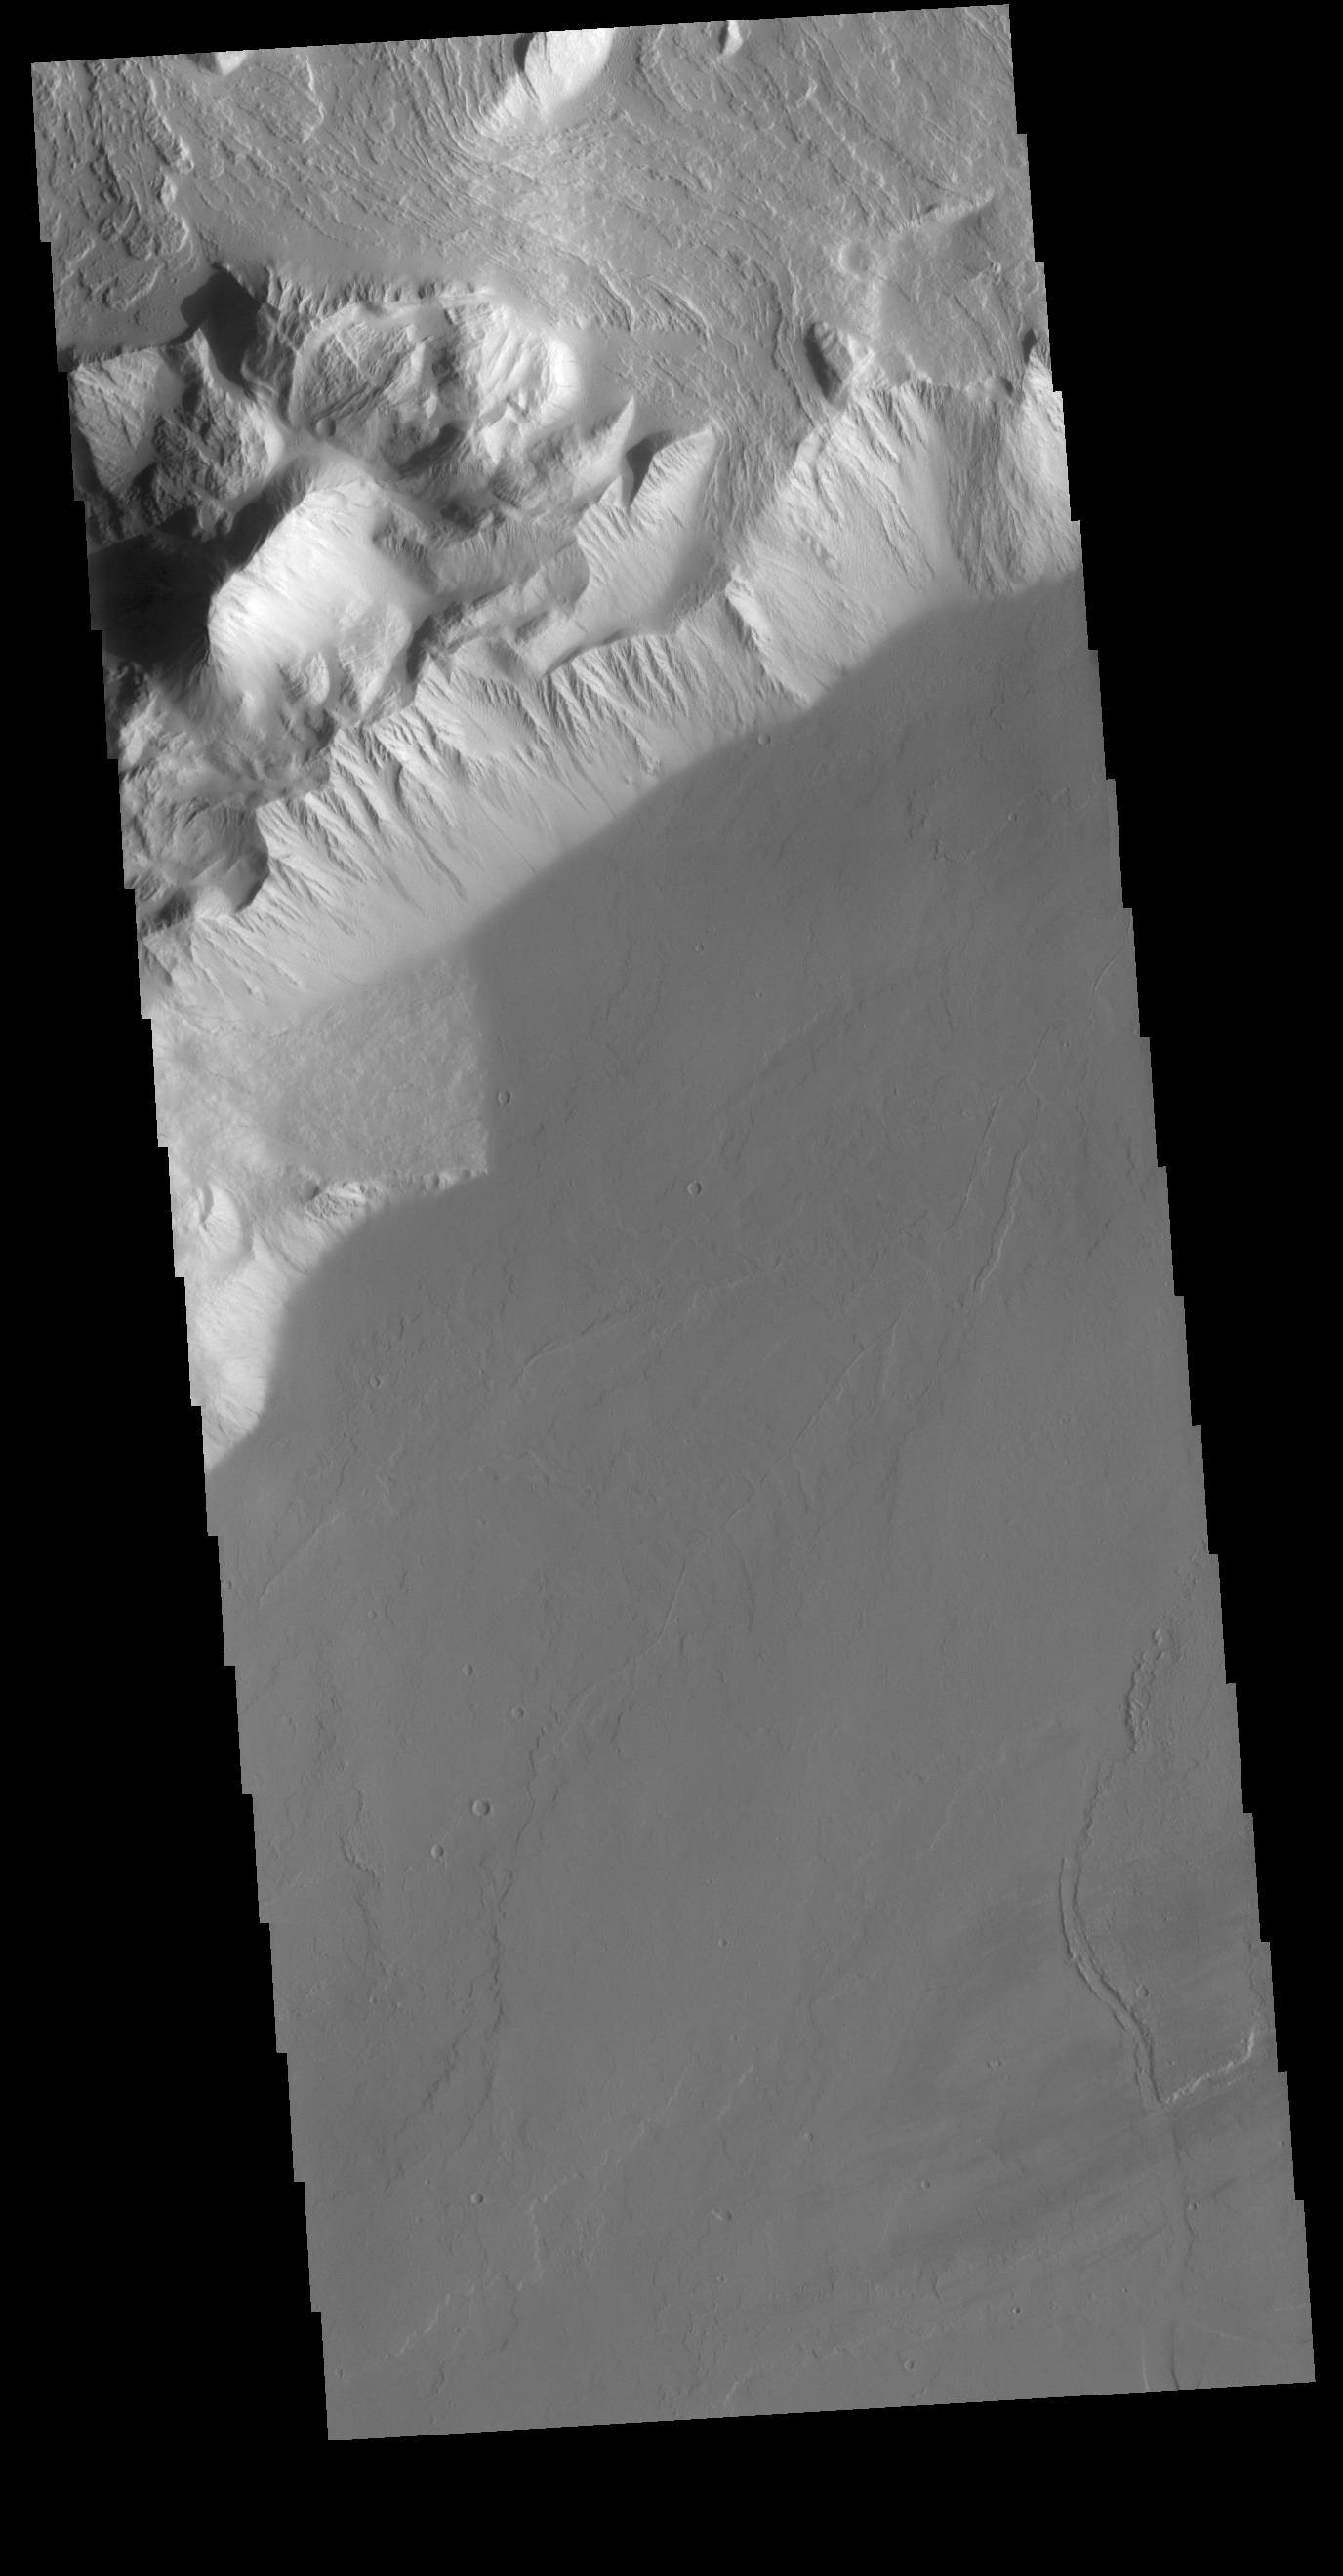

Olympus Rupes

Olympus Rupes is the name of the large escarpment surrounding Olympus Mons. The escarpment is a cliff where there is a large elevation change over a short distance. The elevation change from the lower volcanic plains to the volcano flank is up to 5 miles (26,400 feet), almost the height of Mount Everest. This VIS image is located along the southeastern margin of Olympus Mons, the largest Martian volcano.

Credit: NASA/JPL-Caltech/ASU